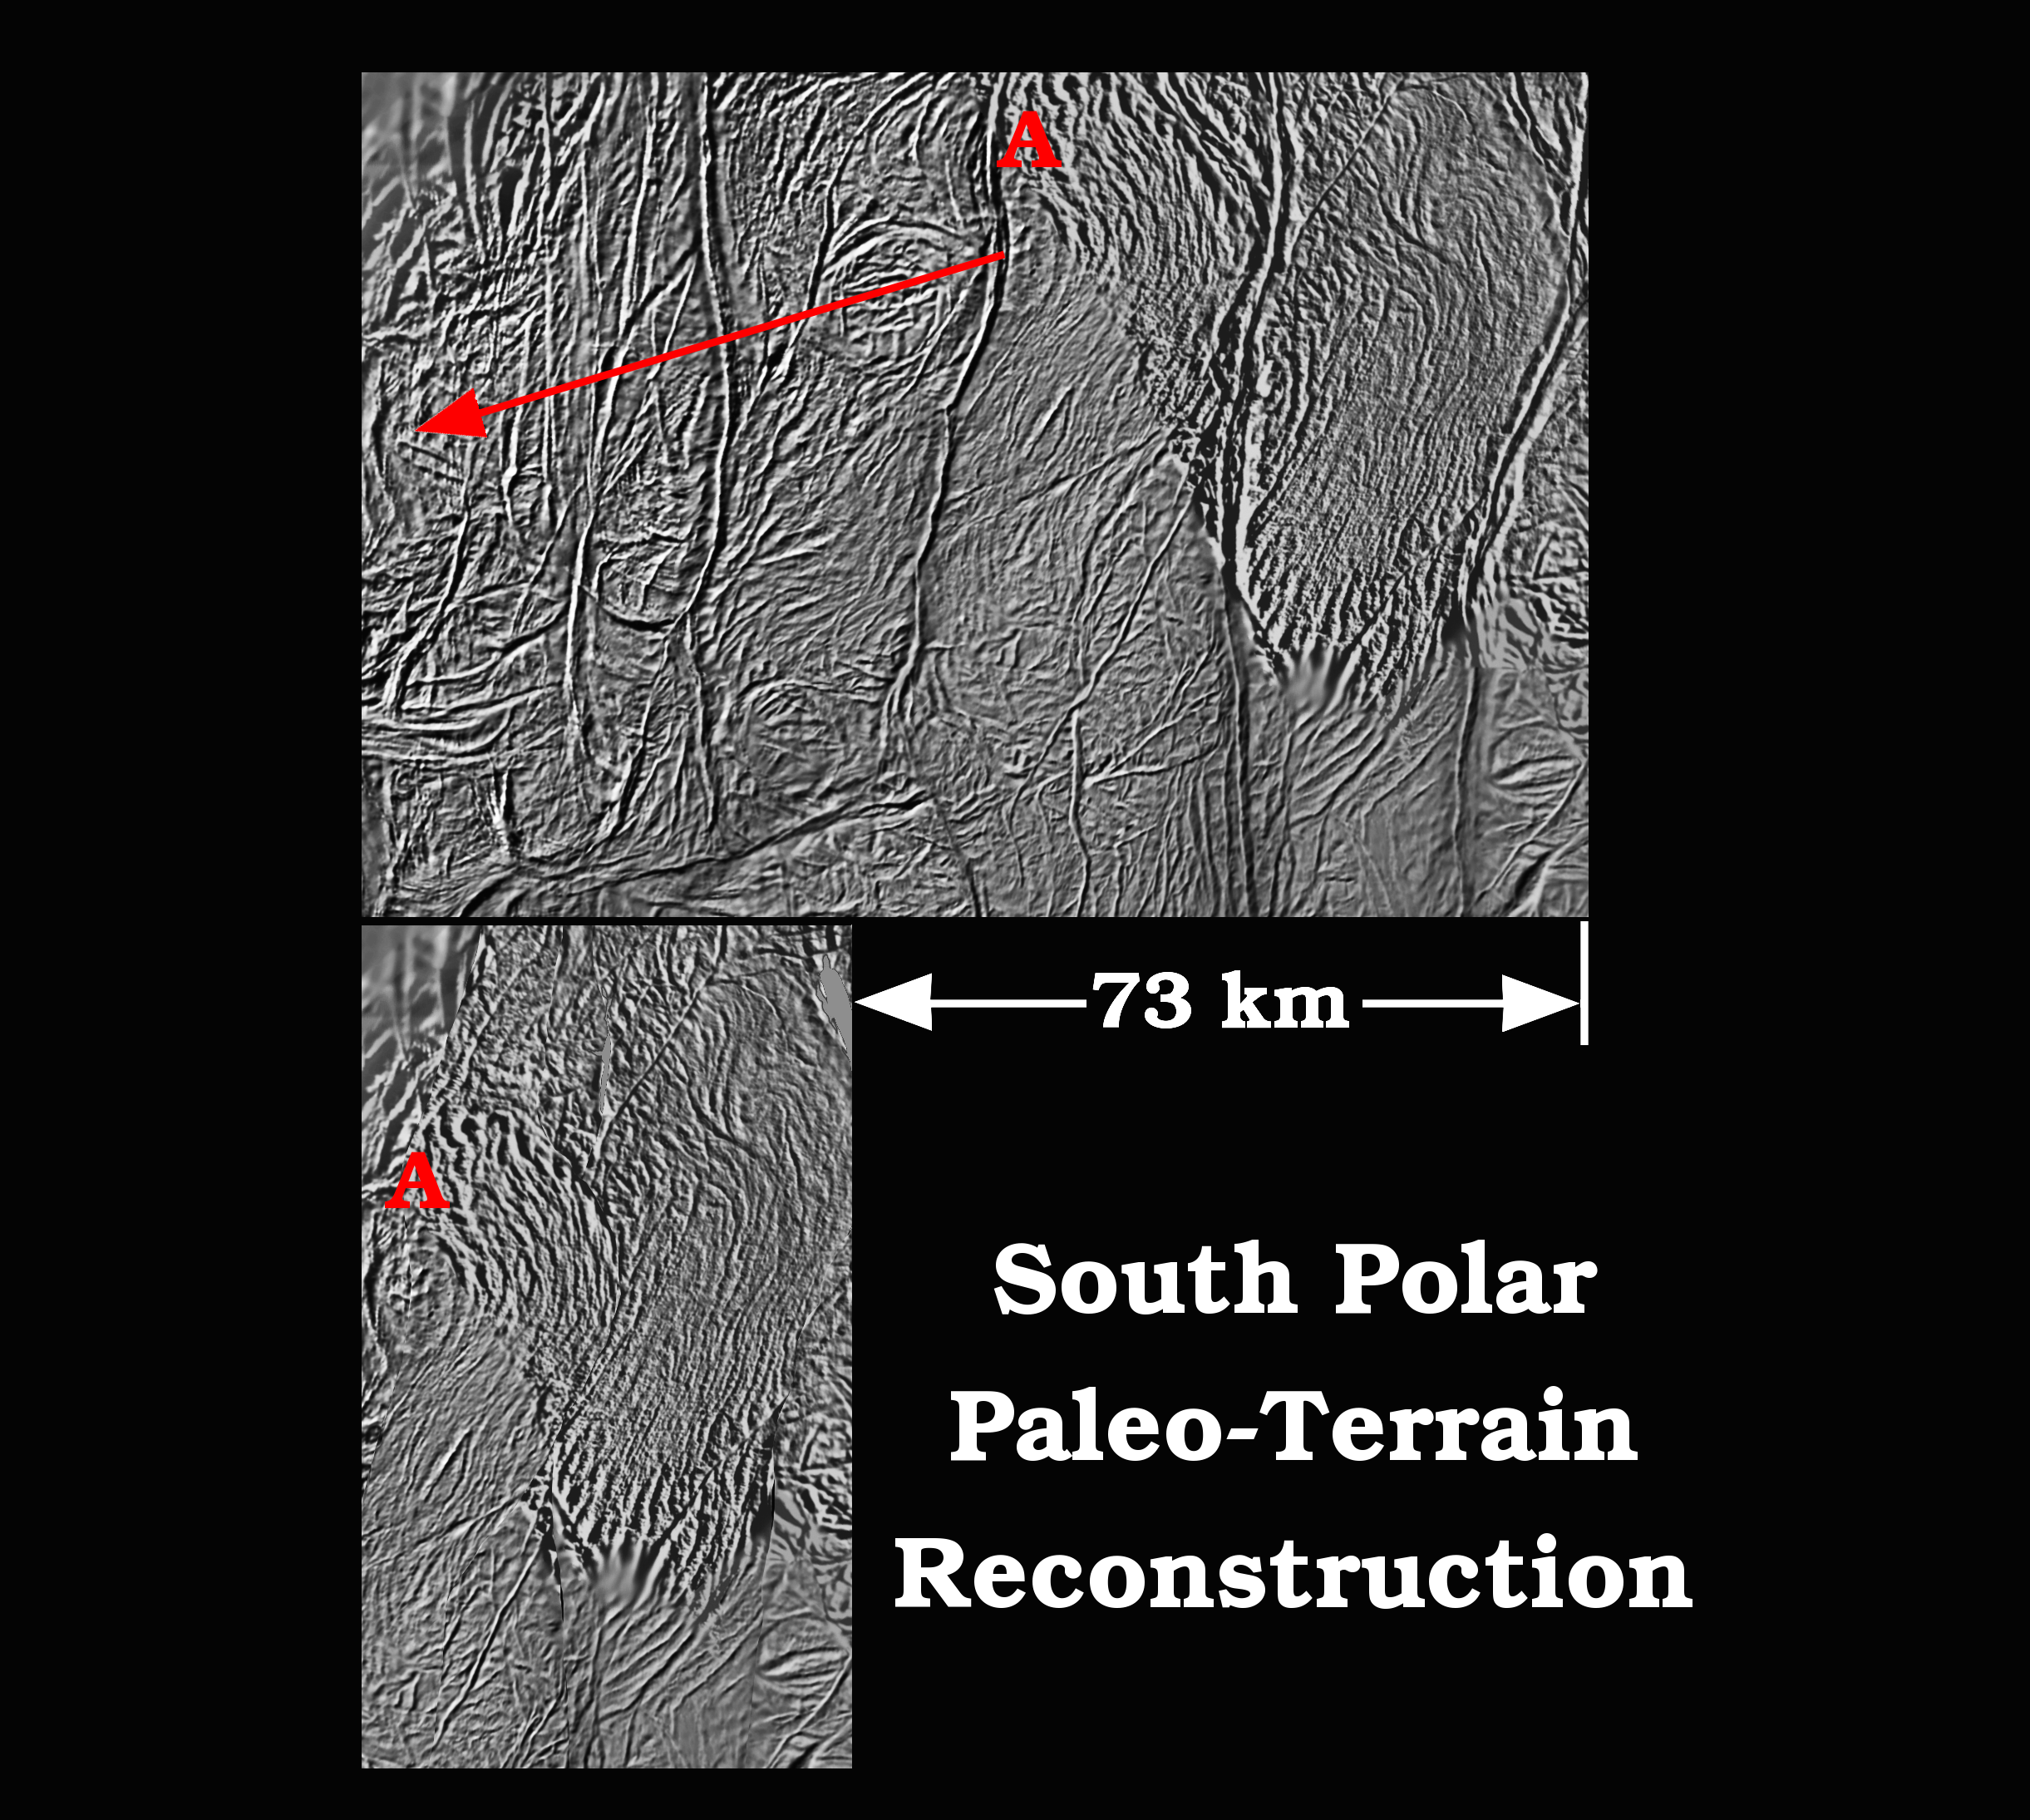

Ancient Terrain on Enceladus

This figure shows a possible history of the south polar terrain on Saturn’s moon Enceladus.

The top figure is a digital map that shows the four major “tiger stripe” fractures and the ropey terrain between them near the south pole of Enceladus. The data were acquired by NASA’s Cassini spacecraft, imaging science sub-system during four close-targeted flybys of Enceladus in March, August and October 2008.

Cassini scientists have recently inferred that tectonic spreading, somewhat like tectonic sea-floor spreading on Earth, occurs between and along the tiger stripes. However, unlike sea-floor spreading on Earth, where upwelling hot magma fills the central rift of a spreading ridge as the ridge spreads symmetrically to either side of the rift, on Enceladus the spreading is asymmetric. Like a conveyor belt, newly created icy crust on Enceladus spreads out asymmetrically (i.e., in one direction) relative to the tiger stripes.

It appears that a broad zone of spreading pushes from the western hemisphere side of the south polar terrain region (left side of the top panel) to the eastern side of the region (right side of the top panel). The map in the top panel is about 110 kilometers (68 miles) wide. If the tiger stripes and much of the surrounding terrain are snipped out of the map along the right tectonic contacts, the remaining sections can be pieced back together like a jigsaw puzzle. The reassembled puzzle shows what the tiger stripe region might have looked like long ago before much spreading took place.

The bottom panel shows the reconstruction of a possible paleo-terrain that may have existed early in the geological history of the south polar region. This reconstruction indicates that at least 73 kilometers (45 miles) of spreading may have occurred over time. After the reconstruction, a curious elliptical ring-shaped feature appears along the left edge at about the location where the spreading seems to have originated. A wavy pattern of ropey terrain deflects around the elliptical feature. Imaging scientists have speculated that perhaps this is a relict impact feature or the surface expression of a warm, rising diapir (convective cell) that may drive the spreading through convection, much the same way that convection drives plate tectonics on Earth.

The Cassini-Huygens mission is a cooperative project of NASA, the European Space Agency and the Italian Space Agency. The Jet Propulsion Laboratory, a division of the California Institute of Technology in Pasadena, manages the mission for NASA’s Science Mission Directorate, Washington, D.C. The Cassini orbiter and its two onboard cameras were designed, developed and assembled at JPL. The imaging operations center is based at the Space Science Institute in Boulder, Colo.

Credit: NASA/JPL/Space Science Institute